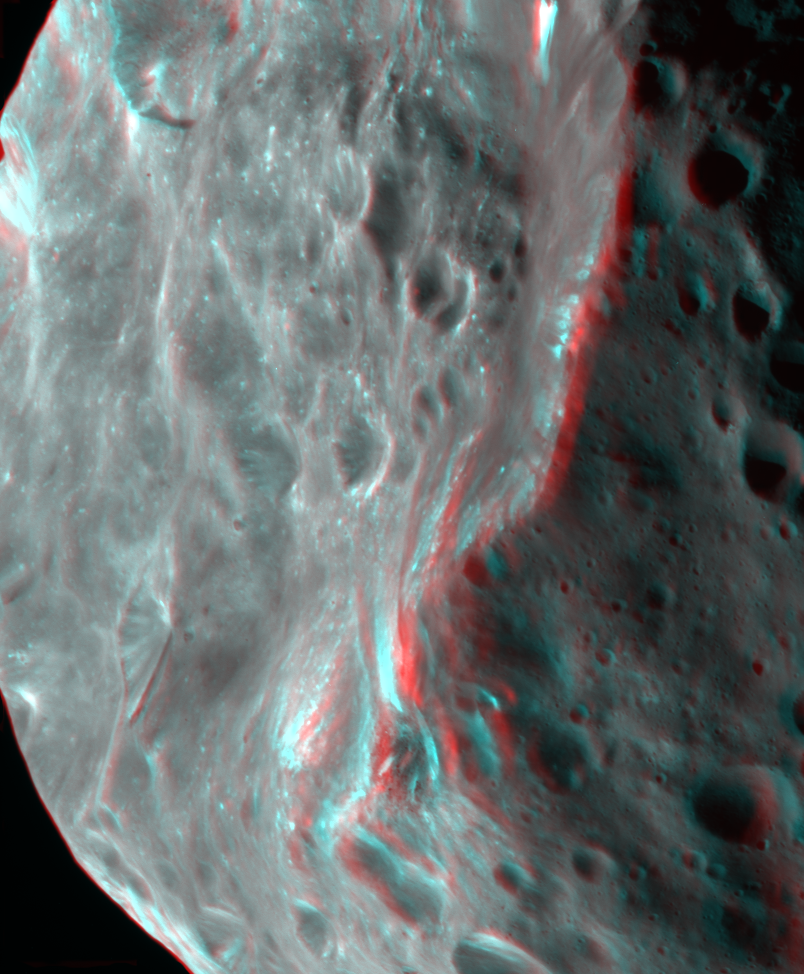

Phoebe in 3-D

Phoebe’s violent, cratered past is more evident in this 3-D image of the tiny moon.

The Sun is coming from the left, illuminating craters and bumps on the surface, along with a prominent ridge-like feature in the middle. Bright material, likely to be ice, is exposed atop this ridge-like feature as well as around small craters and down the slopes of large craters. There are also bright streaks on steep slopes, perhaps where loose material slid downhill during the seismic shaking of impact events.

This 3-D mosaic is made up of two images taken with the Cassini spacecraft narrow angle camera on June 11, 2004. The right image was taken from a range of 15,215 kilometers (9,454 miles) to the surface of Phoebe, through a clear filter. The left image was taken from a range of 20,085 kilometers (12,480 miles) to the surface of Phoebe, through clear and infrared filters. The image scale ranges from 92 meters (301.8 feet) per pixel (right image) to 482 meters (1,581 feet) per pixel (left image). The left image has been altered to match the right image here.

The Cassini-Huygens mission is a cooperative project of NASA, the European Space Agency and the Italian Space Agency. The Jet Propulsion Laboratory, a division of the California Institute of Technology in Pasadena, manages the Cassini-Huygens mission for NASA’s Science Mission Directorate, Washington, D.C. The Cassini orbiter and its two onboard cameras were designed, developed and assembled at JPL.

Credit: NASA/JPL